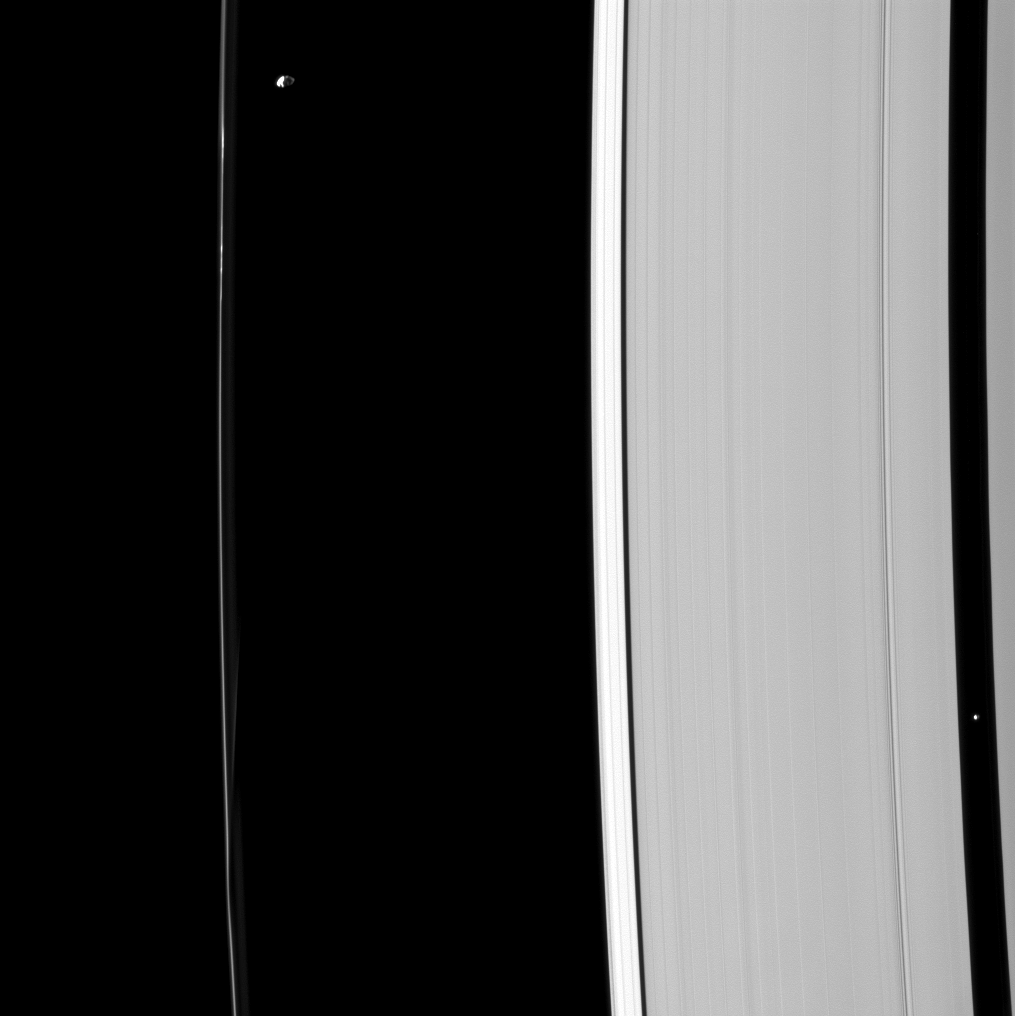

Two Shepherds

Although their gravitational effects on nearby ring material look quite different, Prometheus and Pan — pictured here — are both shepherd moons, holding back nearby ring edges.

Pan (17 miles,or 28 kilometers across), near the right edge of the image, holds open the Encke gap that it orbits in. Prometheus (53 miles, or 86 kilometers across), near the upper left, helps shape the F ring and maintain its narrow form.

This view looks toward the unilluminated side of the rings from about 47 degrees below the ringplane. The image was taken in visible light with the Cassini spacecraft narrow-angle camera on May 27, 2013.

The view was acquired at a distance of approximately 870,000 miles (1.4 million kilometers) from Saturn and at a Sun-Saturn-spacecraft, or phase, angle of 81 degrees. Image scale is 5 miles (8 kilometers) per pixel.

The Cassini-Huygens mission is a cooperative project of NASA, the European Space Agency and the Italian Space Agency. The Jet Propulsion Laboratory, a division of the California Institute of Technology in Pasadena, manages the mission for NASA’s Science Mission Directorate, Washington, D.C. The Cassini orbiter and its two onboard cameras were designed, developed and assembled at JPL. The imaging operations center is based at the Space Science Institute in Boulder, Colo.

Credit: NASA/JPL-Caltech/Space Science Institute